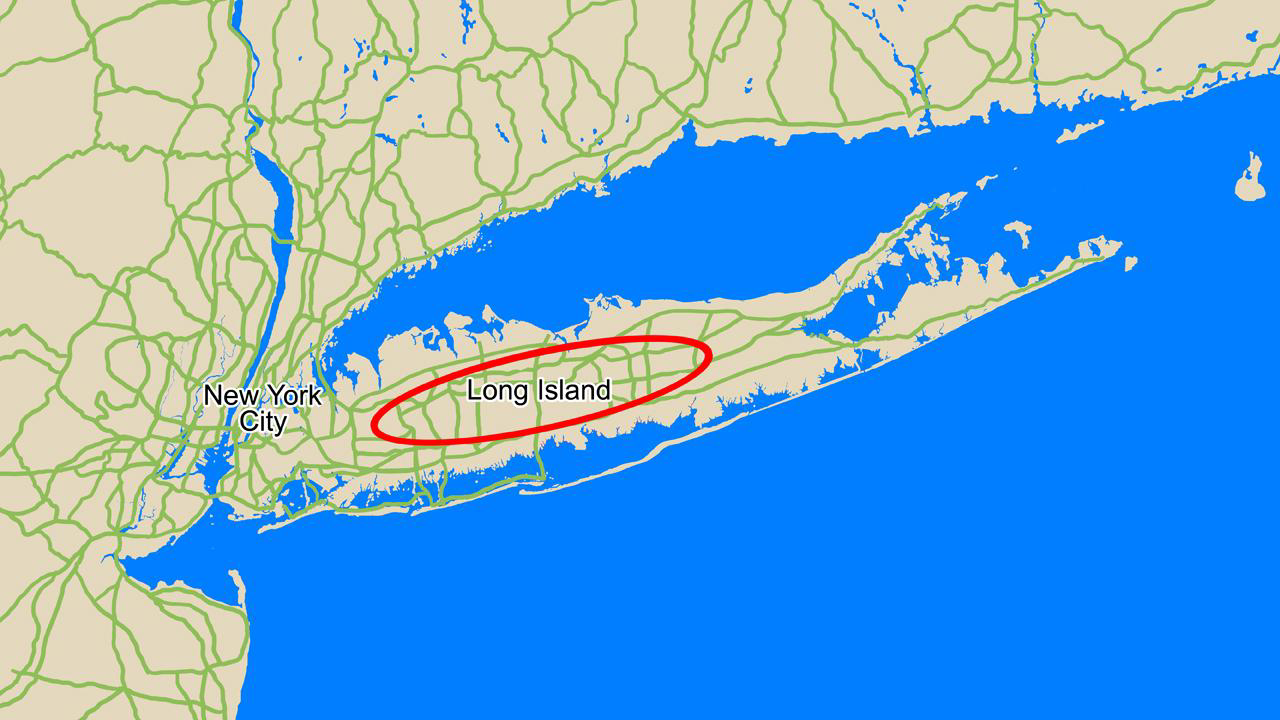

Phoenix Landing Ellipse over Long Island

This map compares the size of the area where NASA’s Phoenix Mars Lander is expected to land, called the landing ellipse (red), to the size of Long Island, N.Y.

Phoenix has a 99.9 percent probability of landing within the area denoted by its landing ellipse, a region in the northern plains of Mars centered at approximately 68 degrees north latitude, 233 degrees east longitude. The ellipse is about 70 kilometers (44 miles) long. Phoenix is most likely to land near the center of the ellipse, and least likely to land at its very edges.

The Phoenix Mission is led by the University of Arizona, Tucson, on behalf of NASA. Project management of the mission is by NASA’s Jet Propulsion Laboratory, Pasadena, Calif. Spacecraft development is by Lockheed Martin Space Systems, Denver.

Photojournal Note: As planned, the Phoenix lander, which landed May 25, 2008 23:53 UTC, ended communications in November 2008, about six months after landing, when its solar panels ceased operating in the dark Martian winter.

Credit: NASA/JPL-Caltech/University of Arizona